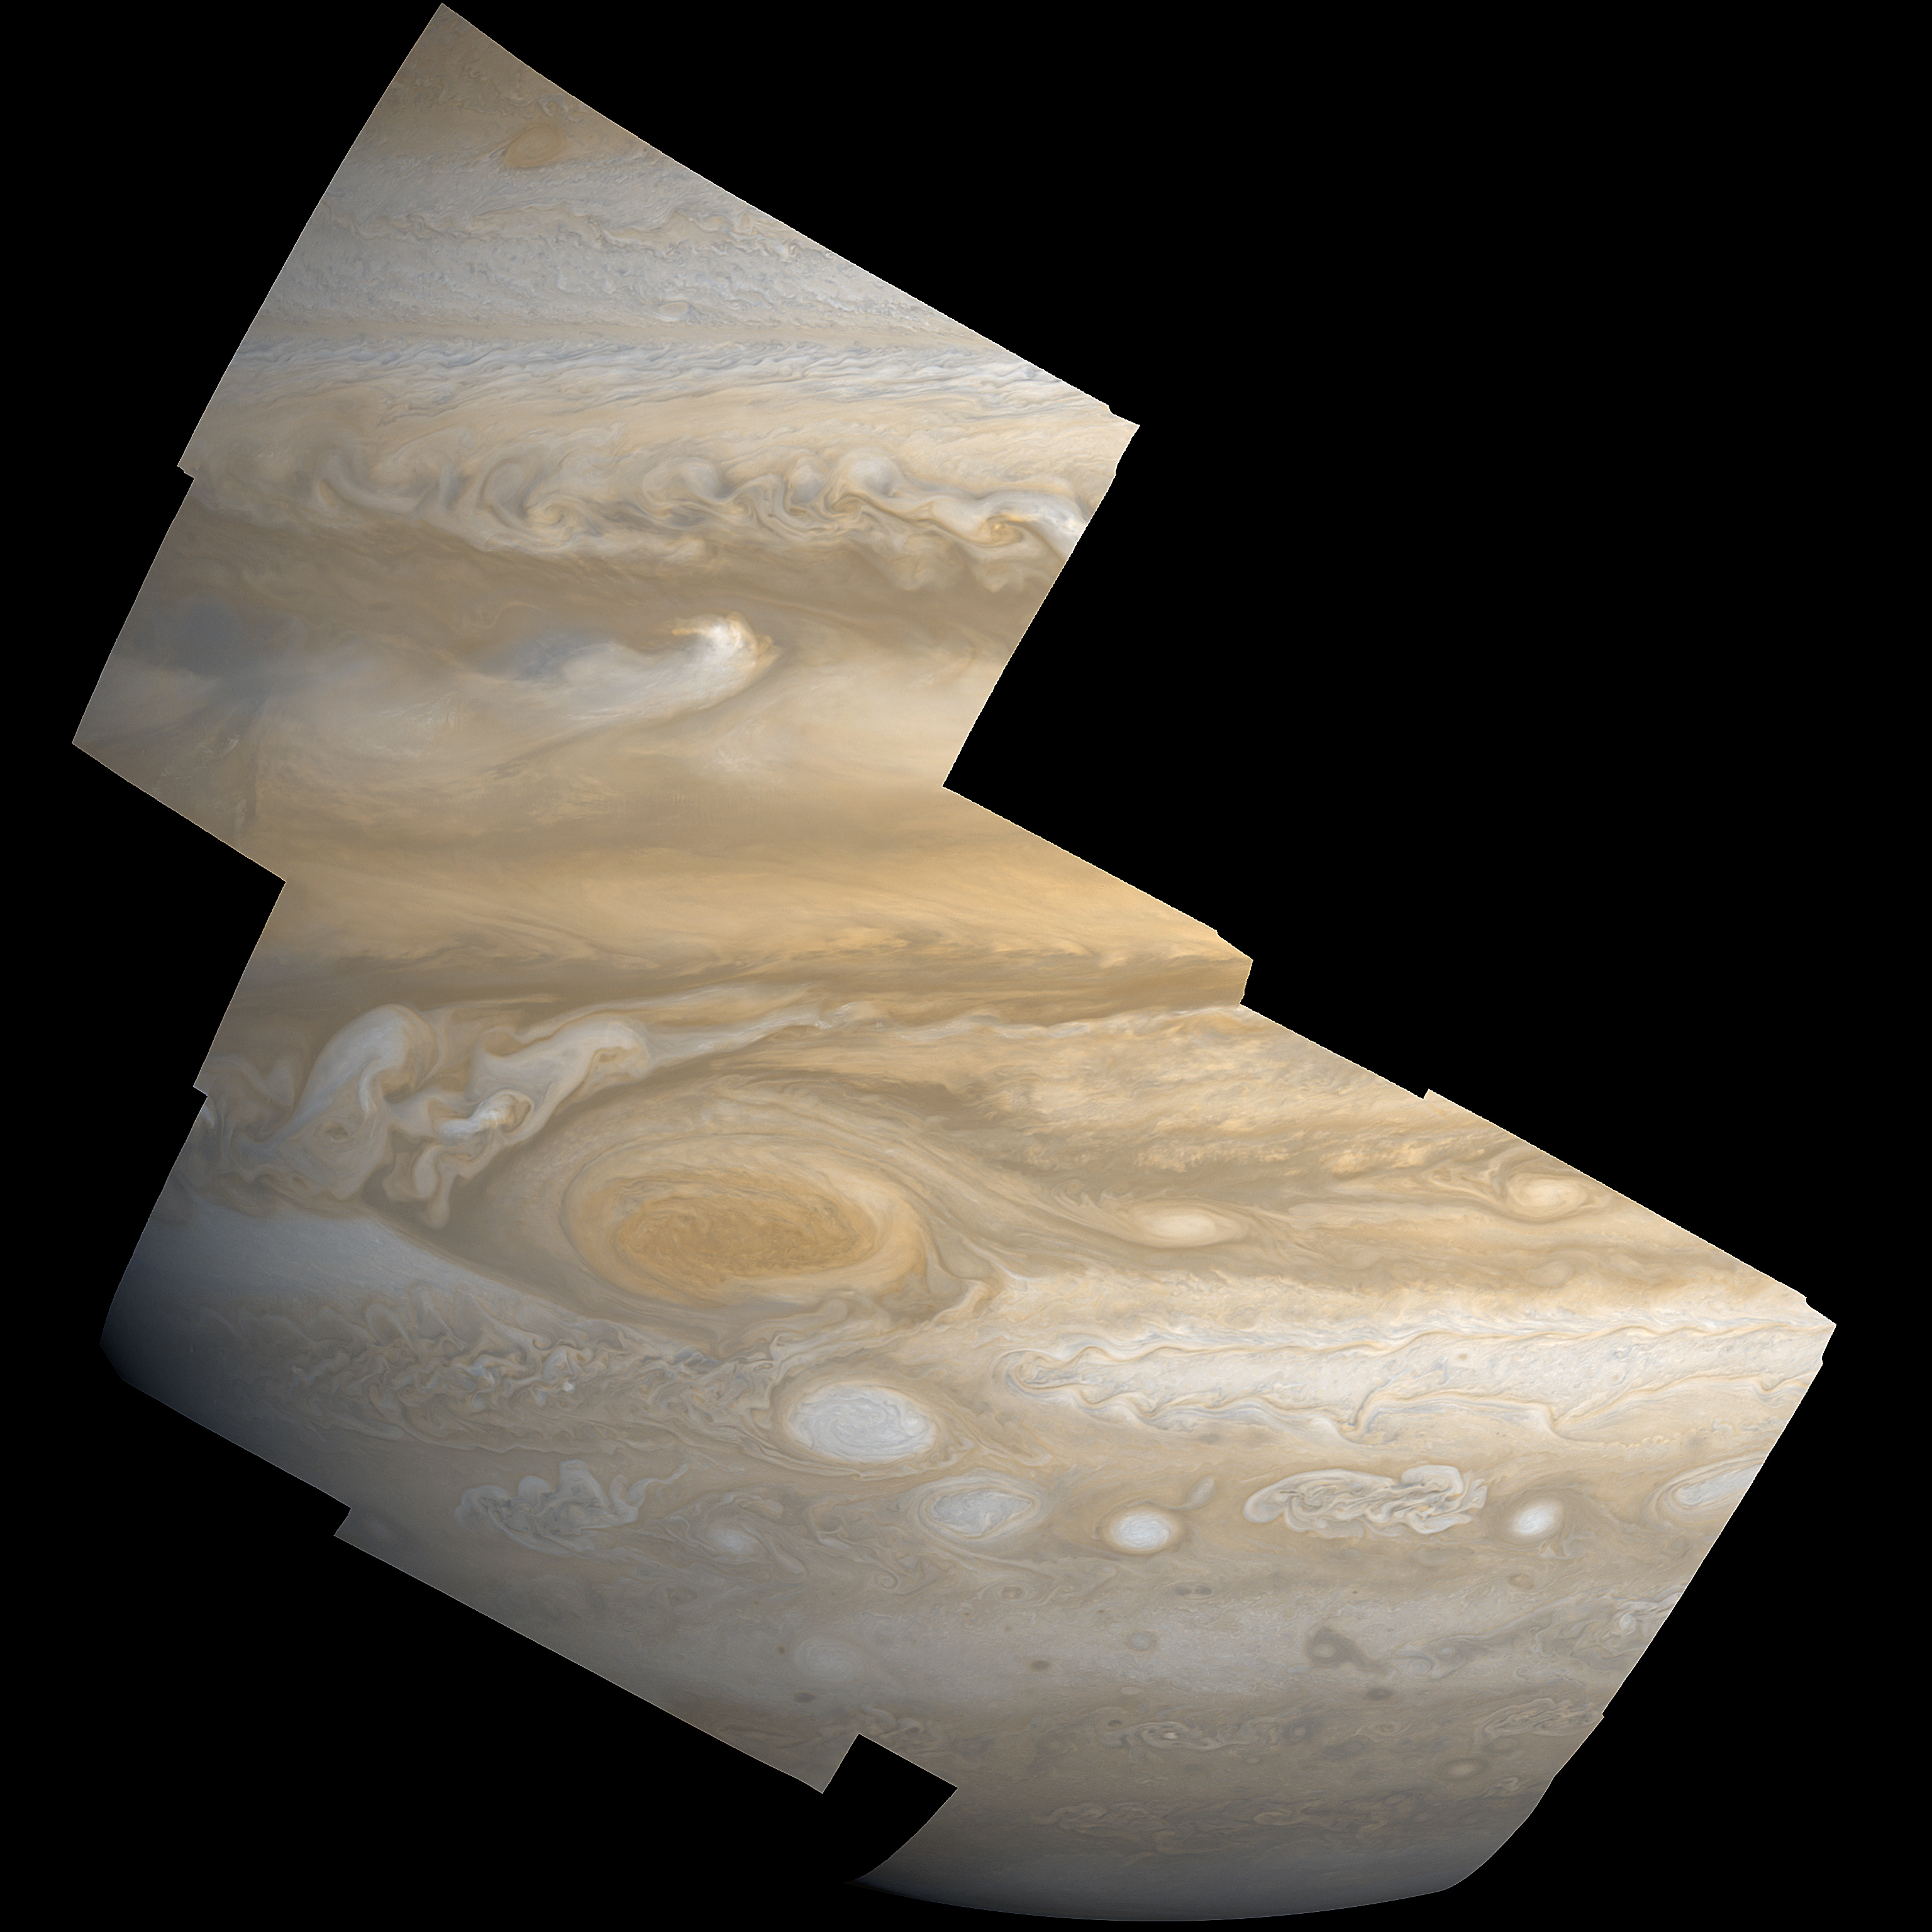

Amateurs to take a Crack at Juno Images

Data from the camera onboard NASA’s Juno mission, called JunoCam, will be made available to the public for processing into their own images. An example of this type of collaboration is illustrated here with an image of Jupiter taken by NASA’s Voyager mission, and processed by Björn Jónsson. The image highlights Jupiter’s “Great Red Spot.”

Credit: NASA/JPL-Caltech